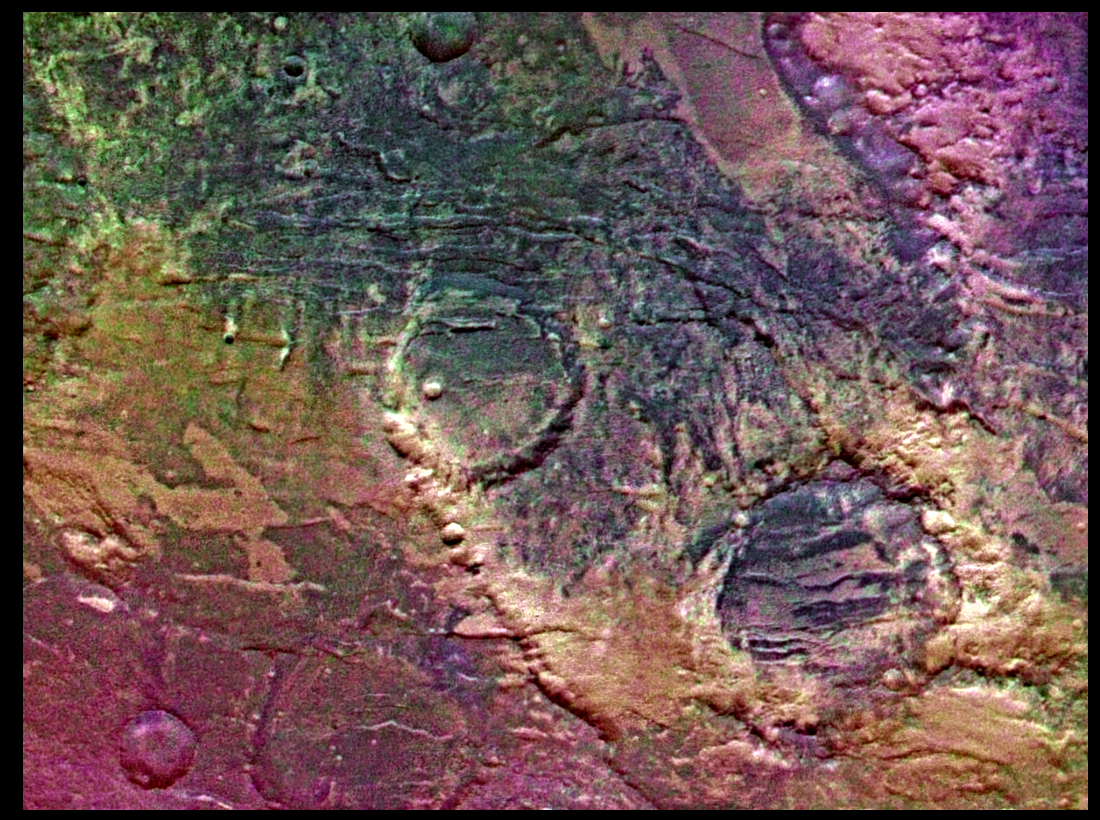

Claritas Fossae (Enhanced Color)

Syria Planum-centered volcanism and tectonism produced fractures, narrow to broad grabens, large scarps, and broad fold and thrust ridges that deformed a basement complex. Picture is centered at latitude 29 degrees S., longitude 101 degrees W. The region appears to have been mantled by materials of unknown origin. Colors seen are due to variable proportions of dust and sand and possibly to different kinds of weathering or alterations. Viking Orbiter Picture Numbers 421A42 (violet), 421A48 (green), and 421A50 (red) at 106 m/pixel resolution. Picture width is 117 km. North is 101 degrees clockwise from top.

Credit: NASA/JPL/USGS